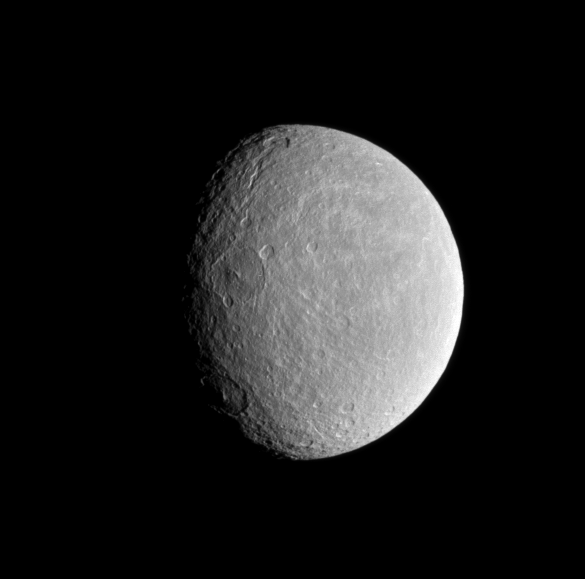

Rhea’s Roughness

The sun’s low angle near the terminator highlights the topography of craters within Rhea’s wispy terrain.

A similar view, PIA06578, shows this region from a slightly different perspective and in natural color.

This view looks toward the trailing hemisphere of Rhea (1,528 kilometers, or 949 miles across). North is toward the top of the image.

The image was taken in visible light with the Cassini spacecraft narrow-angle camera on June 10, 2008. The view was acquired at a distance of approximately 758,000 kilometers (471,000 miles) from Rhea and at a Sun-Rhea-spacecraft, or phase, angle of 51 degrees. Image scale is 5 kilometers (3 miles) per pixel.

The Cassini-Huygens mission is a cooperative project of NASA, the European Space Agency and the Italian Space Agency. The Jet Propulsion Laboratory, a division of the California Institute of Technology in Pasadena, manages the mission for NASA’s Science Mission Directorate, Washington, D.C. The Cassini orbiter and its two onboard cameras were designed, developed and assembled at JPL. The imaging operations center is based at the Space Science Institute in Boulder, Colo.

Credit: NASA/JPL/Space Science Institute